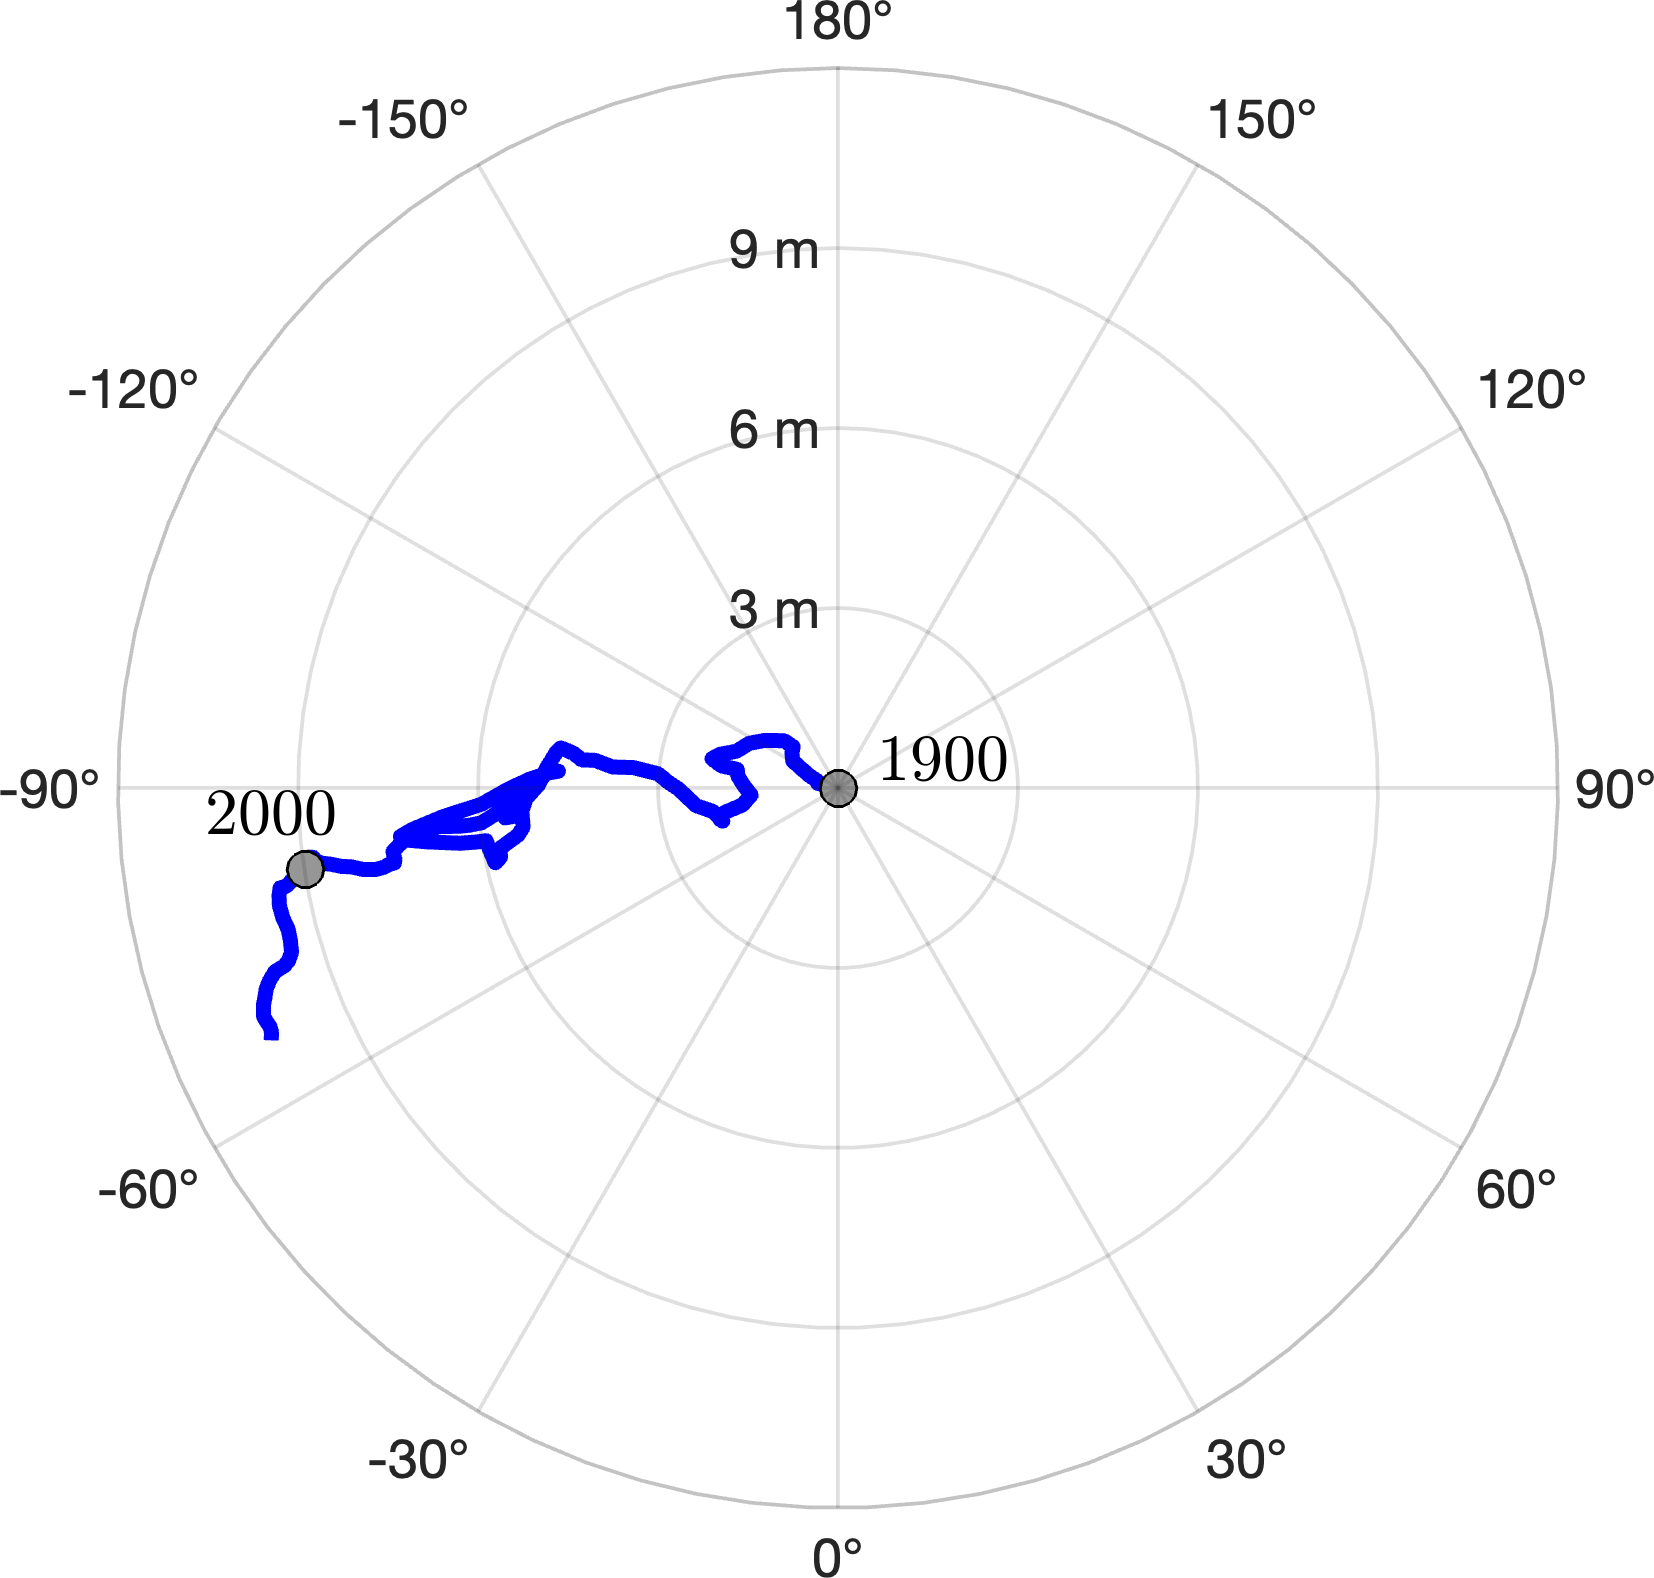

Meandering Path of Earth’s Spin Axis

The animation – based on data used in a July 2024 NASA-funded study – shows polar motion, a phenomenon that results from the combined action of several physical processes that broadly shift the distribution of mass around the globe or create forces in its mantle and core that cause the planet to wobble as it rotates. These changes cause the spin axis to meander over time.

The blue line starts at the position of the spin axis near the North Pole in 1900, the first year polar motion data was collected, and tracks it until 2023. The spin axis now sits about 30 feet (10 meters) from where it was in 1900, in the direction of Canada’s Baffin Bay. Around 2000, the axis took a sudden eastward turn, which researchers at NASA’s Jet Propulsion Laboratory in Southern California in a 2016 study attributed to faster melting of the Greenland and Antarctic ice sheets and groundwater depletion in Eurasia.

Surendra Adhikari, a JPL geophysicist who co-authored that study, used measurements from the International Earth Rotation and Reference Systems Service to create the animation.

Adhikari and collaborators from Switzerland, Canada, and Germany found in a July 2024 paper in Nature Geoscience that about 90% of repeated oscillations in polar motion between 1900 and 2018 could be explained by large-scale mass redistribution at Earth’s surface due to the melting of ice sheets and glaciers and the depletion of aquifers. It also found that nearly all of the long-term, non-repeating drift of the axis was due to dynamics in the mantle.

Credit: NASA/JPL-Caltech